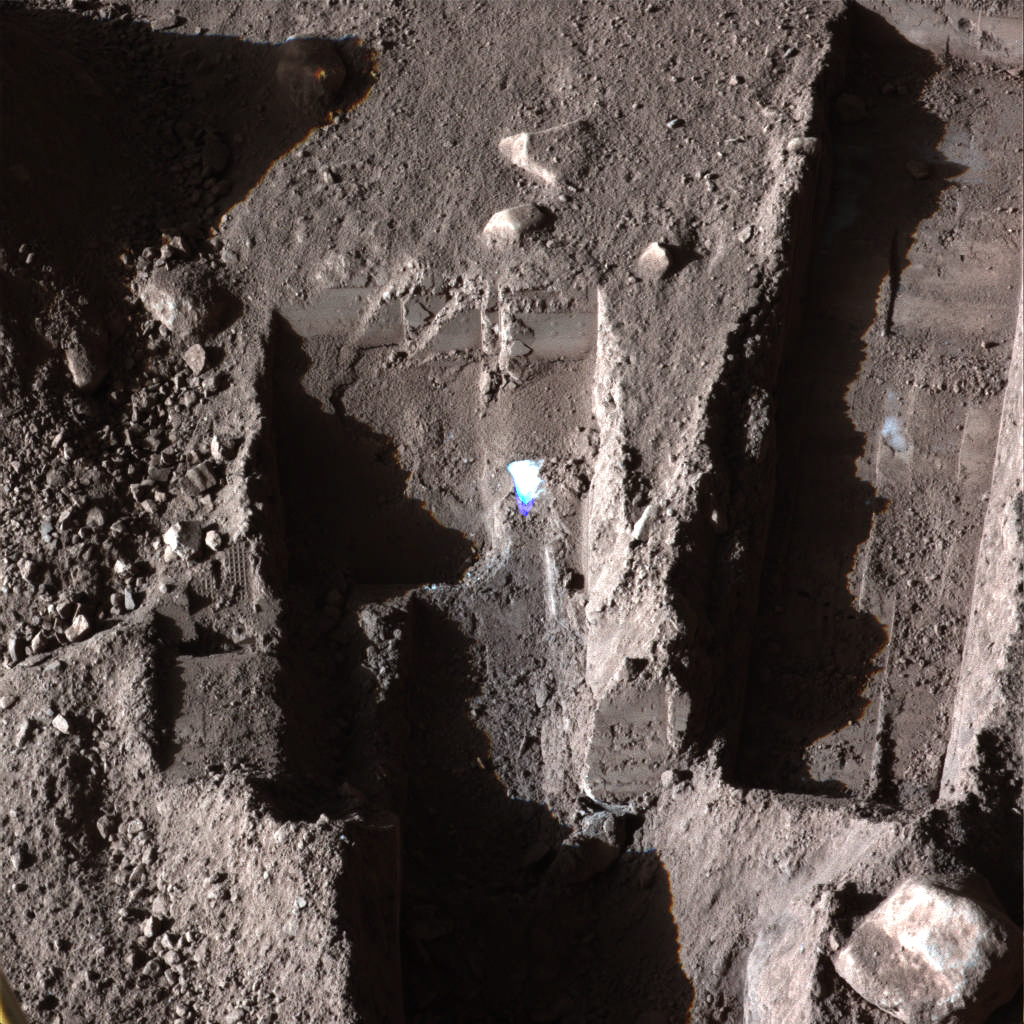

Phoenix Deepens Trenches on Mars

The Surface Stereo Imager on NASA’s Phoenix Mars Lander took this false color image on Oct. 21, 2008, during the 145th Martian day, or sol, since landing. The bluish-white areas seen in these trenches are part of an ice layer beneath the soil.

The trench on the upper left, called “Dodo-Goldilocks,” is about 38 centimeters (15 inches) long and 4 centimeters (1.5 inches) deep. The trench on the right, called “Upper Cupboard,” is about 60 centimeters (24 inches) long and 3 centimeters (1 inch) deep. The trench in the lower middle is called “Stone Soup.”

The Phoenix mission is led by the University of Arizona, Tucson, on behalf of NASA. Project management of the mission is by NASA’s Jet Propulsion Laboratory, Pasadena, Calif. Spacecraft development is by Lockheed Martin Space Systems, Denver.

Photojournal Note: As planned, the Phoenix lander, which landed May 25, 2008 23:53 UTC, ended communications in November 2008, about six months after landing, when its solar panels ceased operating in the dark Martian winter.

Credit: NASA/JPL-Caltech//University of Arizona/Texas A&M University